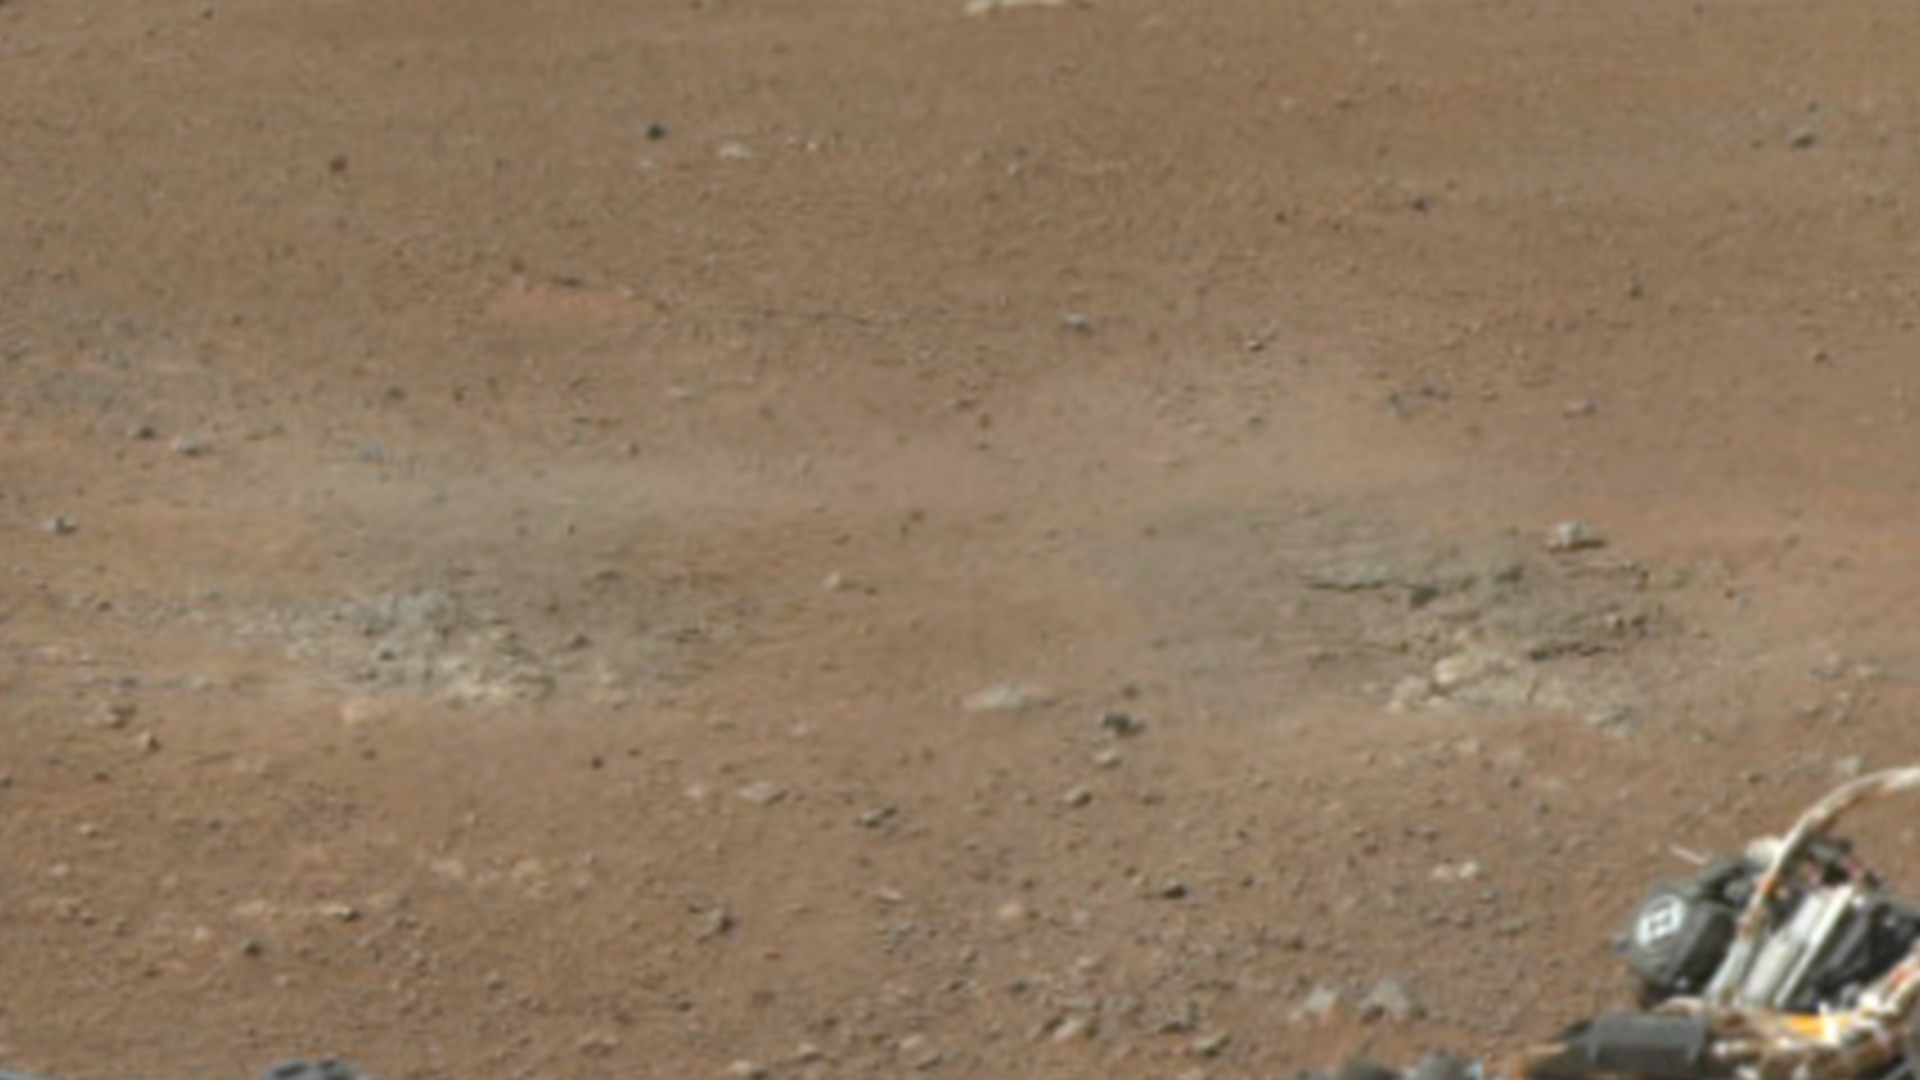

A Set of Blast Marks in Color, Left Side

This cut-out from a color panorama image taken by NASA’s Curiosity rover shows the effects of the descent stage’s rocket engines blasting the ground. It comes from the left side of the thumbnail panorama obtained by Curiosity’s Mast Camera. (See PIA16029.)

JPL manages the Mars Science Laboratory/Curiosity for NASA’s Science Mission Directorate in Washington. The rover was designed, developed and assembled at JPL, a division of the California Institute of Technology in Pasadena.

Credit: NASA/JPL-Caltech/MSSS